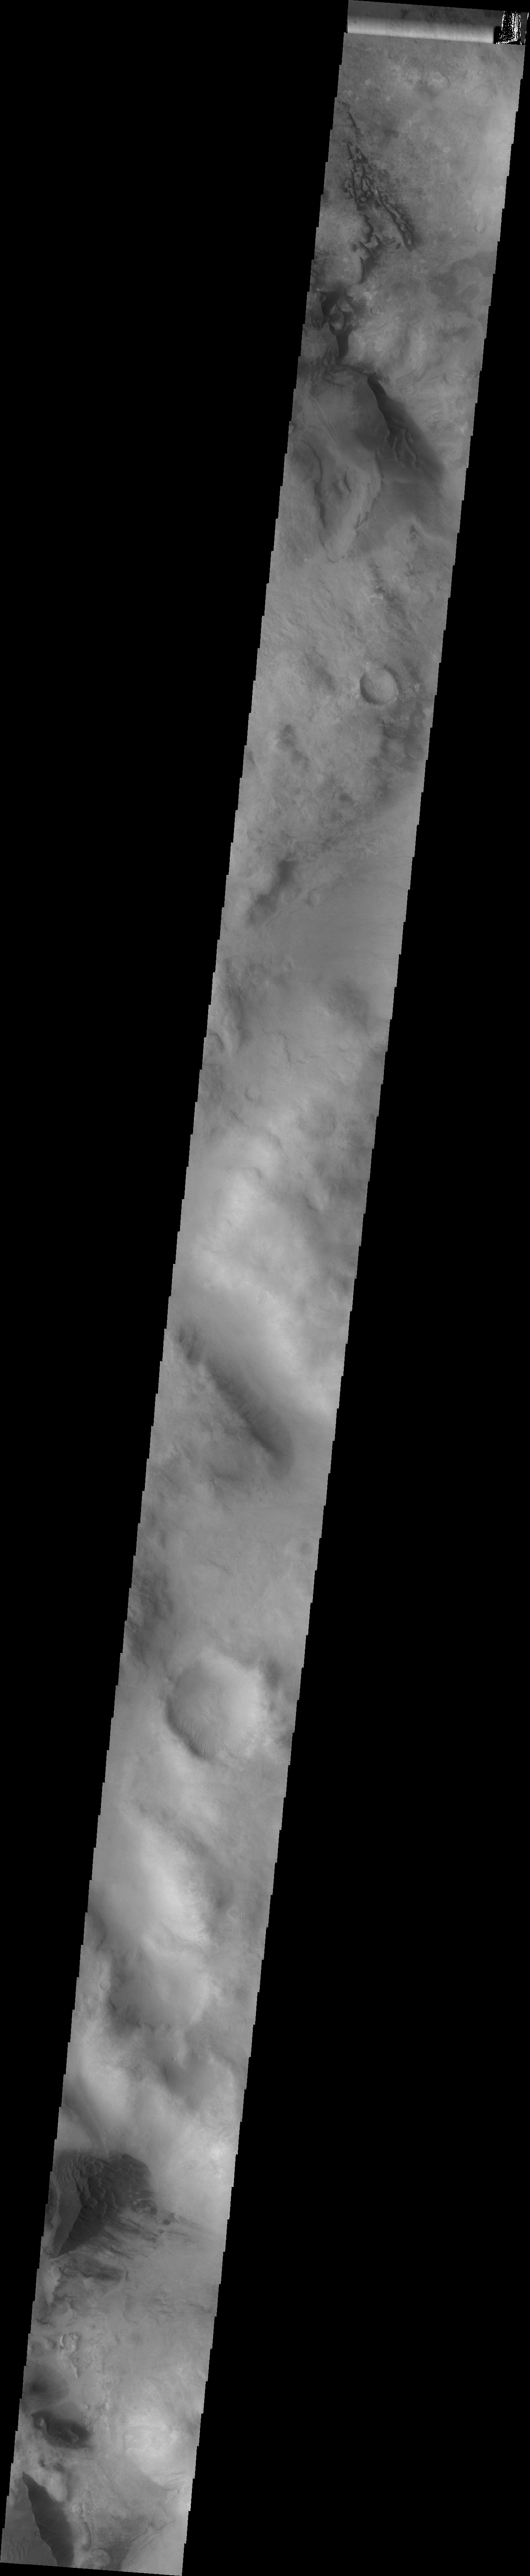

Argyre Basin Dunes

This VIS image shows dunes in the Nereidum Montes, the mountainous region surrounding the lowest portion of the Argyre Basin.

Image information: VIS instrument. Latitude -46.0N, Longitude 304.2E. 34 meter/pixel resolution.

Please see the THEMIS Data Citation Note for details on crediting THEMIS images.

Note: this THEMIS visual image has not been radiometrically nor geometrically calibrated for this preliminary release. An empirical correction has been performed to remove instrumental effects. A linear shift has been applied in the cross-track and down-track direction to approximate spacecraft and planetary motion. Fully calibrated and geometrically projected images will be released through the Planetary Data System in accordance with Project policies at a later time.

NASA’s Jet Propulsion Laboratory manages the 2001 Mars Odyssey mission for NASA’s Office of Space Science, Washington, D.C. The Thermal Emission Imaging System (THEMIS) was developed by Arizona State University, Tempe, in collaboration with Raytheon Santa Barbara Remote Sensing. The THEMIS investigation is led by Dr. Philip Christensen at Arizona State University. Lockheed Martin Astronautics, Denver, is the prime contractor for the Odyssey project, and developed and built the orbiter. Mission operations are conducted jointly from Lockheed Martin and from JPL, a division of the California Institute of Technology in Pasadena.

Credit: NASA/JPL/ASU